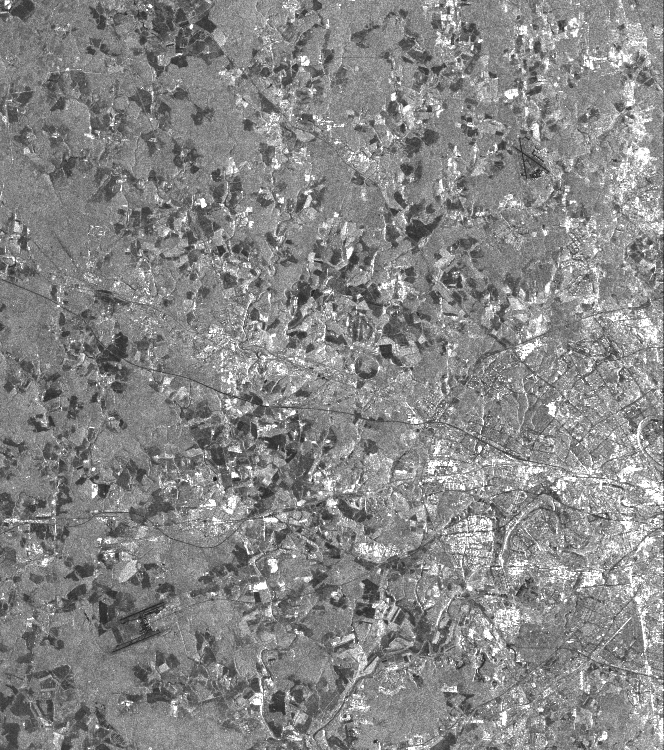

Space Radar Image of Moscow, Russia

This is a vertically polarized L-band image of the southern half of Moscow, an area which has been inhabited for 2,000 years. The image covers a diameter of approximately 50 kilometers (31 miles) and was taken on September 30, 1994 by the Spaceborne Imaging Radar-C/X-band Synthetic Aperture Radar aboard the space shuttle Endeavour.

The city of Moscow was founded about 750 years ago and today is home to about 8 million residents. The southern half of the circular highway (a road that looks like a ring) can easily be identified as well as the roads and railways radiating out from the center of the city. The city was named after the Moskwa River and replaced Russia’s former capital, St. Petersburg, after the Russian Revolution in 1917. The river winding through Moscow shows up in various gray shades. The circular structure of many city roads can easily be identified, although subway connections covering several hundred kilometers are not visible in this image. The white areas within the ring road and outside of it are buildings of the city itself and it suburban towns. Two of many airports are located in the west and southeast of Moscow, near the corners of the image. The Kremlin is located north just outside of the imaged city center. It was actually built in the 16th century, when Ivan III was czar, and is famous for its various churches. In the surrounding area, light gray indicates forests, while the dark patches are agricultural areas. The various shades from middle gray to dark gray indicate different stages of harvesting, ploughing and grassland.

Spaceborne Imaging Radar-C and X-band Synthetic Aperture Radar (SIR-C/X-SAR) is part of NASA’s Mission to Planet Earth. The radars illuminate Earth with microwaves, allowing detailed observations at any time, regardless of weather or sunlight conditions. SIR-C/X-SAR uses three microwave wavelengths: L-band (24 cm), C-band (6 cm) and X-band (3 cm). The multi-frequency data will be used by the international scientific community to better understand the global environment and how it is changing. The SIR-C/X-SAR data, complemented by aircraft and ground studies, will give scientists clearer insights into those environmental changes which are caused by nature and those changes which are induced by human activity.

SIR-C was developed by NASA’s Jet Propulsion Laboratory. X-SAR was developed by the Dornier and Alenia Spazio companies for the German space agency, Deutsche Agentur fuer Raumfahrtangelegenheiten (DARA), and the Italian space agency, Agenzia Spaziale Italiana (ASI), with the Deutsche Forschungsanstalt fuer Luft und Raumfahrt e.V.(DLR), the major partner in science, operations and data processing of X-SAR.

Credit: NASA/JPL